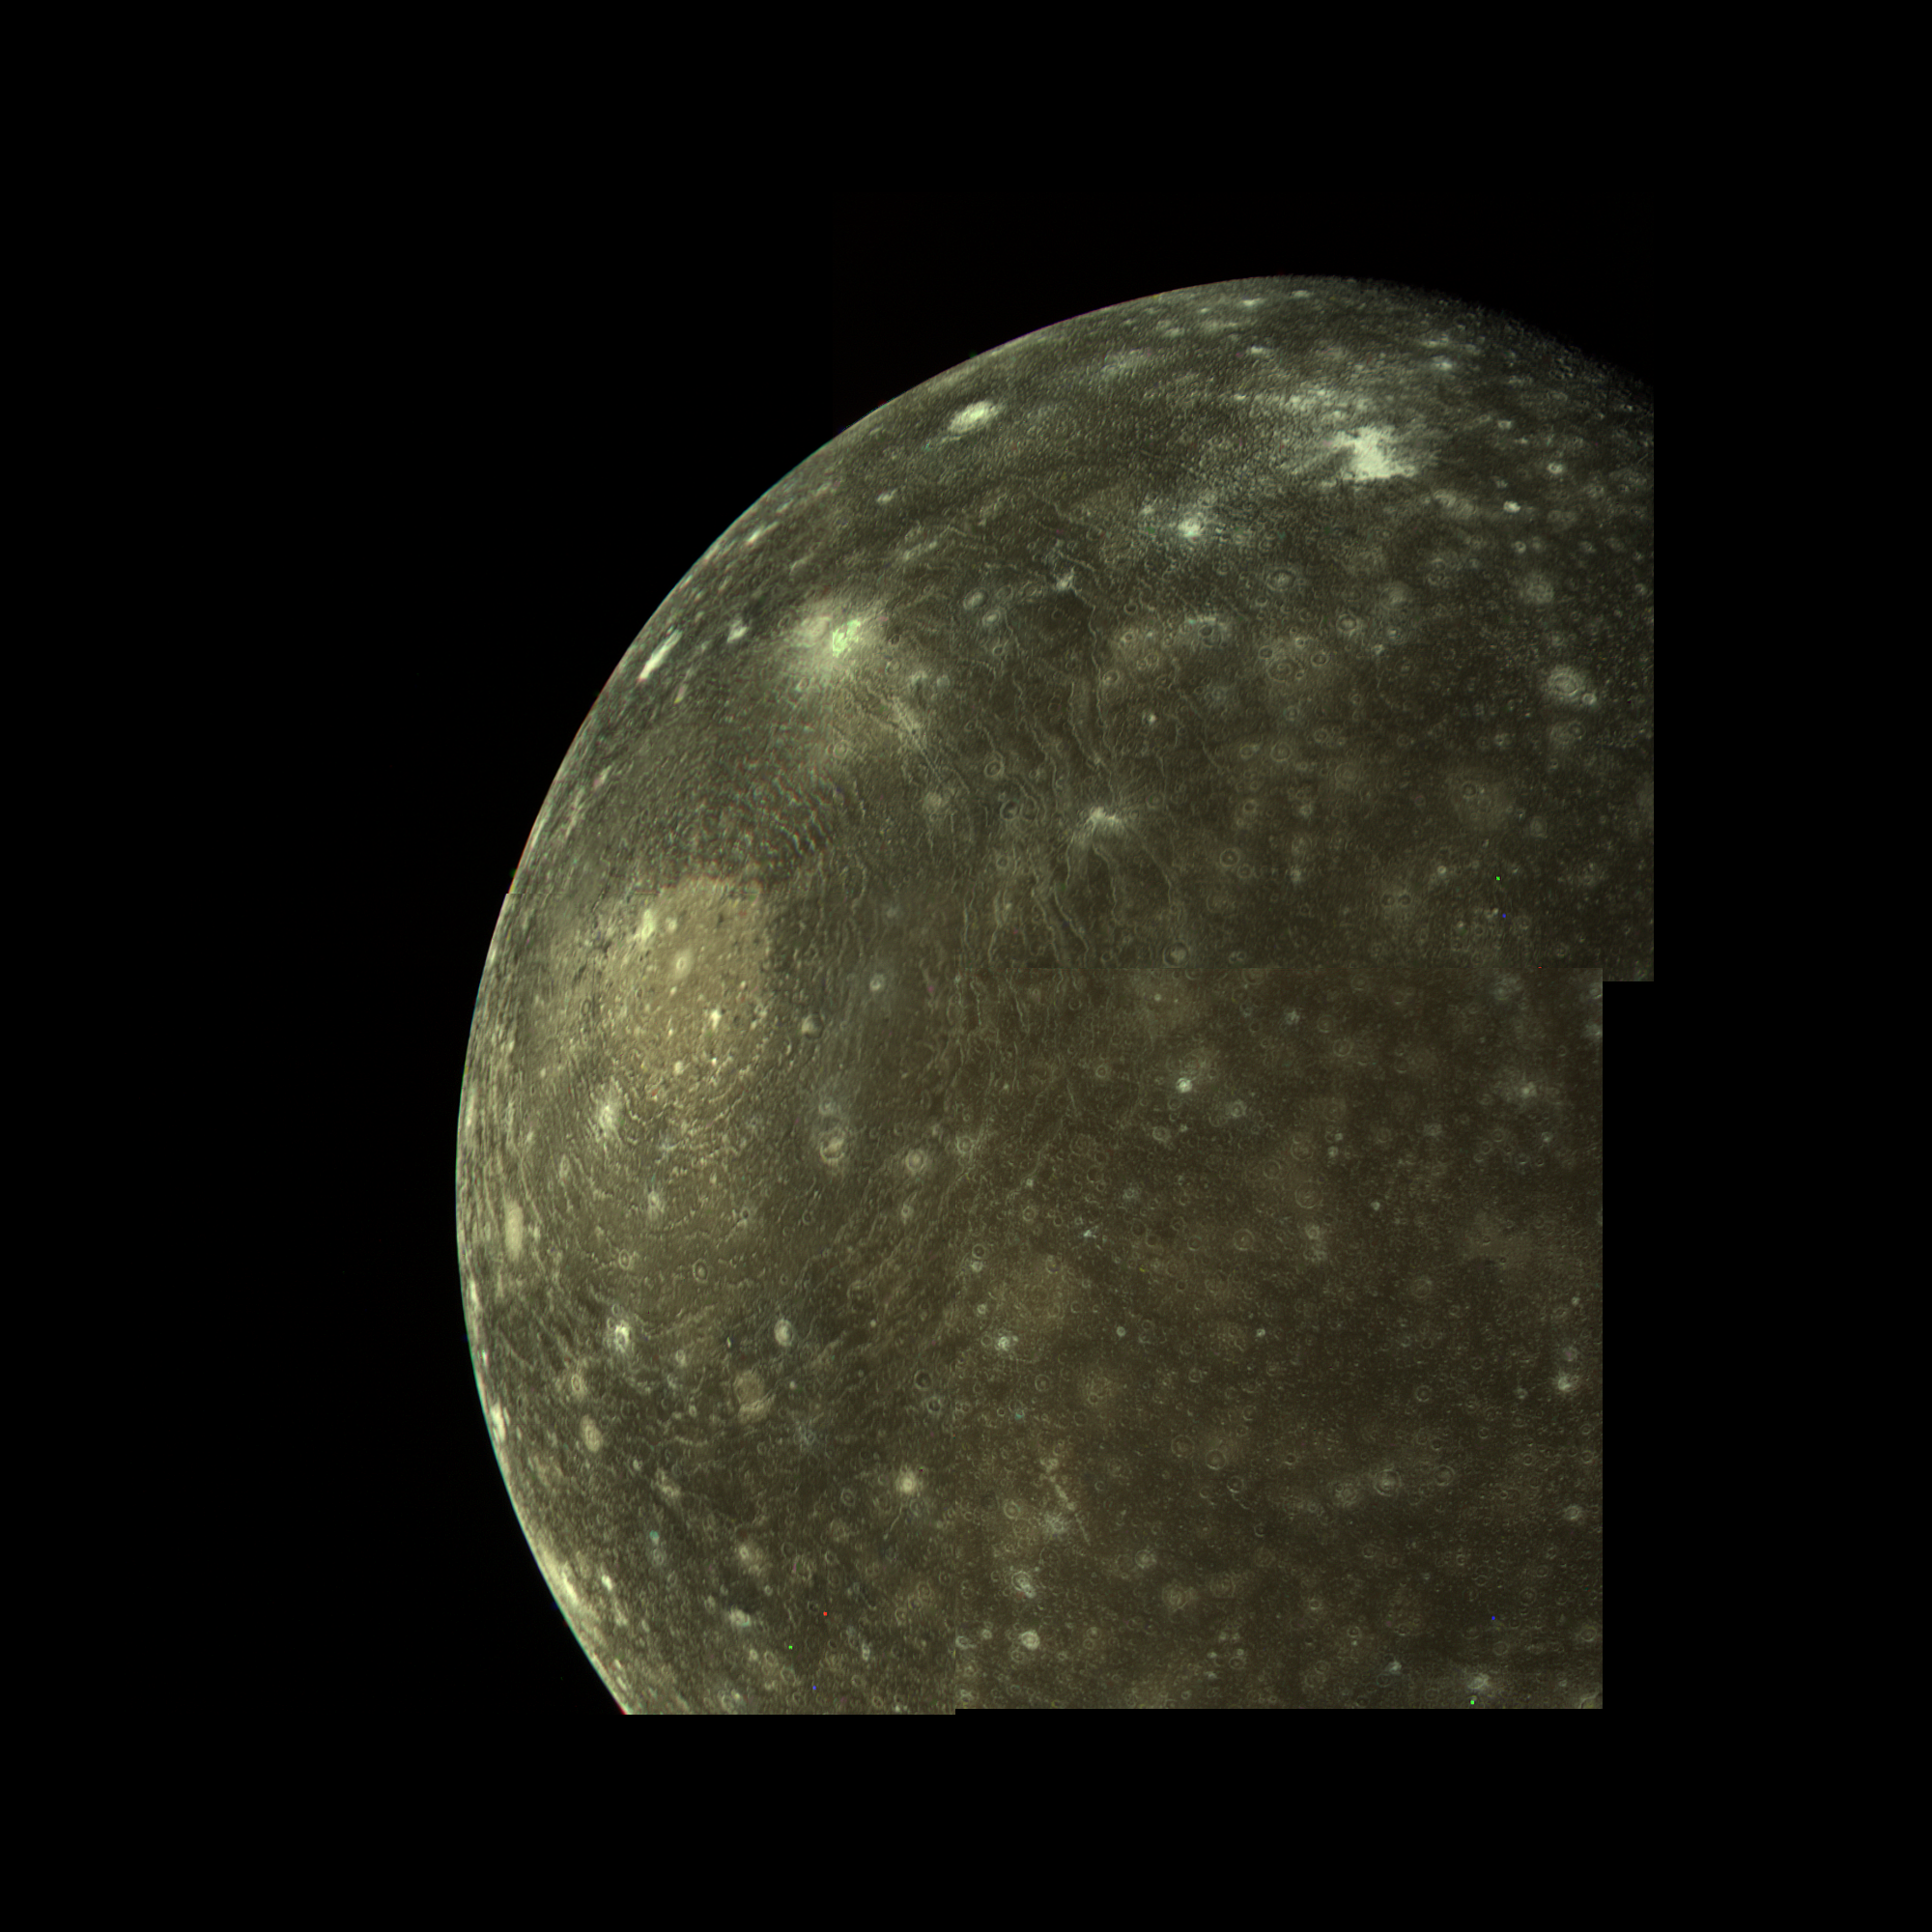

Callisto Mosaic

Callisto was revealed by the Voyager cameras to be a heavily cratered and hence geologically inactive world. This mosaic of Voyager 1 images, obtained on March 6 from a distance of about 400,000 kilometers, shows surface detail as small as 10 kilometers across. The prominent old impact feature Valhalla has a central bright spot about 600 kilometers across, probably representing the original impact basin. The concentric bright rings extend outward about 1500 kilometers from the impact center.

Credit: NASA/JPL